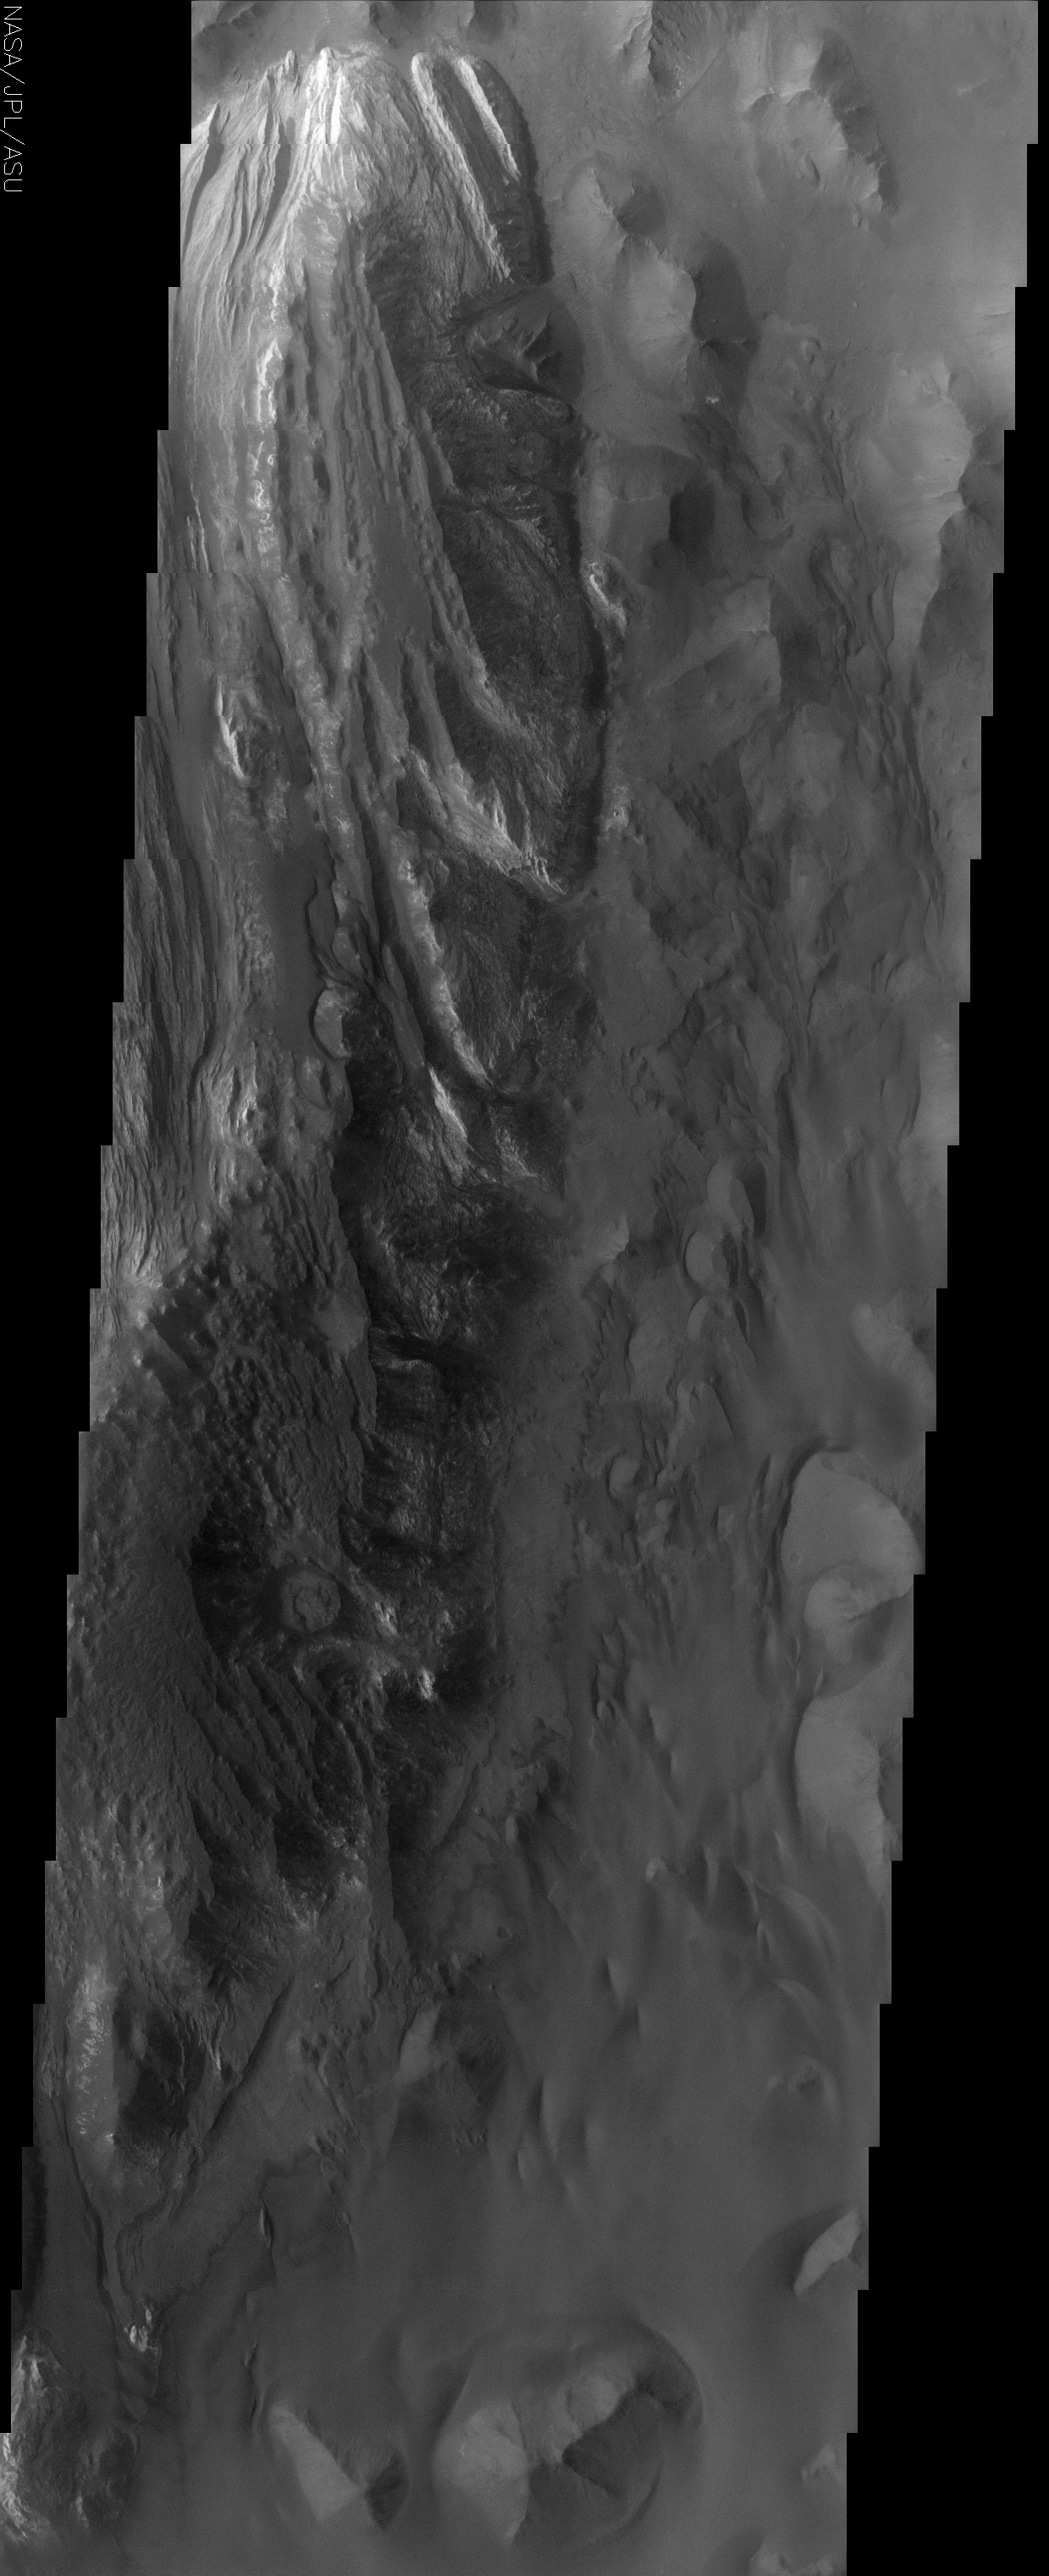

Floor of Juventae Chasma

(Released 30 May 2002)
Juventae Chasma is an enormous box canyon (250 km X 100 km) which opens to the north and forms the outflow channel Maja Vallis. Most Martian outflow channels such as Maja, Kasei, and Ares Valles begin at point sources such as box canyons and chaotic terrain and then flow unconfined into a basin region. This image captures a portion of the western floor of Juventae Chasma and shows a wide variety of landforms. Conical hills, mesas, buttes and plateaus of layered material dominate this scene and seem to be “swimming” in vast sand sheets. The conical hills have a spur and gully topography associated with them while the flat topped buttes and mesas do not. This may be indicative of different materials that compose each of these landforms or it could be that the flat-topped layer has been completely eroded off of the conical hills thereby exposing a different rock type. Both the conical hills and flat-topped buttes and mesas have extensive scree slopes (heaps of eroded rock and debris). Ripples, which are inferred to be dunes, can also be seen amongst the hills. No impact craters can be seen in this image, indicating that the erosion and transport of material down the canyon wall and across the floor is occurring at a relatively rapid rate, so that any craters that form are rapidly buried or eroded.

Credit: NASA/JPL/Arizona State University